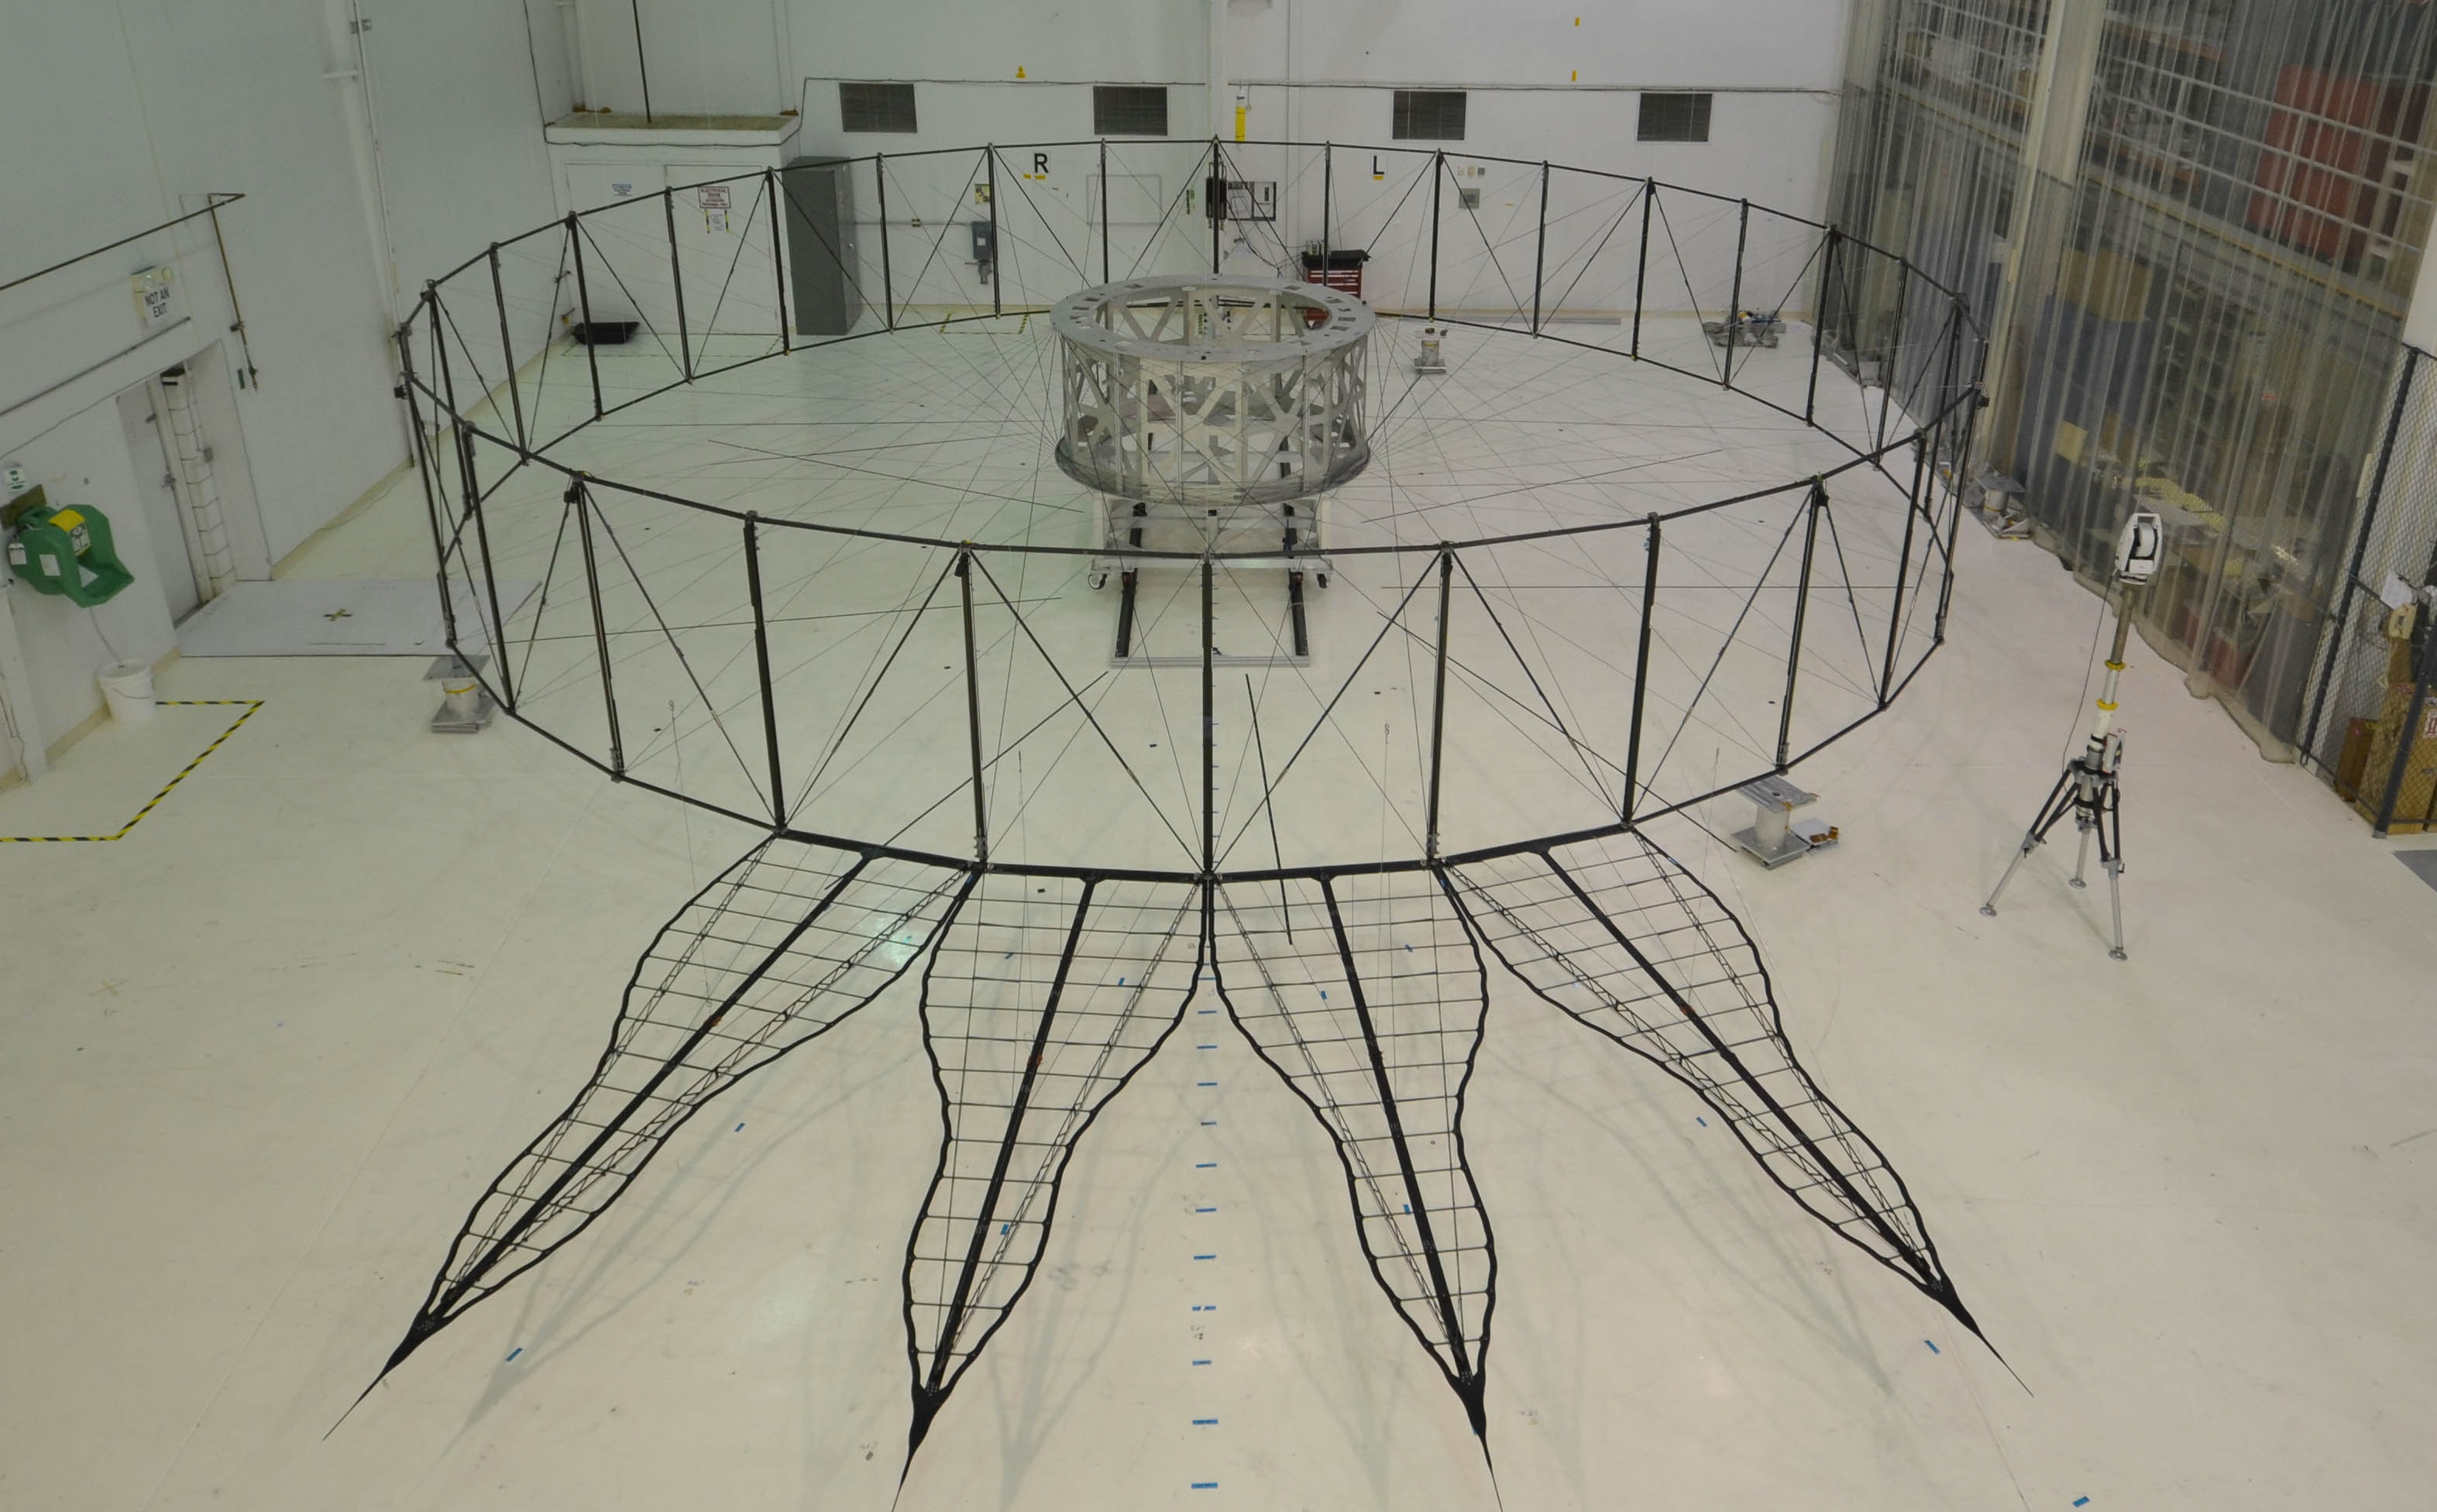

Starshade Prototype

This image shows the bare bones of the first prototype starshade by NASA’s Jet Propulsion Laboratory, Pasadena, California. The prototype was shown in technology partner Astro Aerospace/Northrup Grumman’s facility in Santa Barbara, California in 2013. In order for the petals of the starshade to diffract starlight away from the camera of a space telescope, they must be deployed with accuracy once the starshade reaches space.

The four petals pictured in the image are being measured for this positional accuracy with a laser. As shown by this 66-foot (20-meter) model, starshades can come in many shapes and sizes. This design shows petals that are more extreme in shape which properly diffracts starlight for smaller telescopes.

Starlight-blocking technologies such as the starshade are being developed to help image exoplanets, with a focus on Earth-sized, habitable worlds.

Credit: NASA/JPL-Caltech/NGAS/Princeton